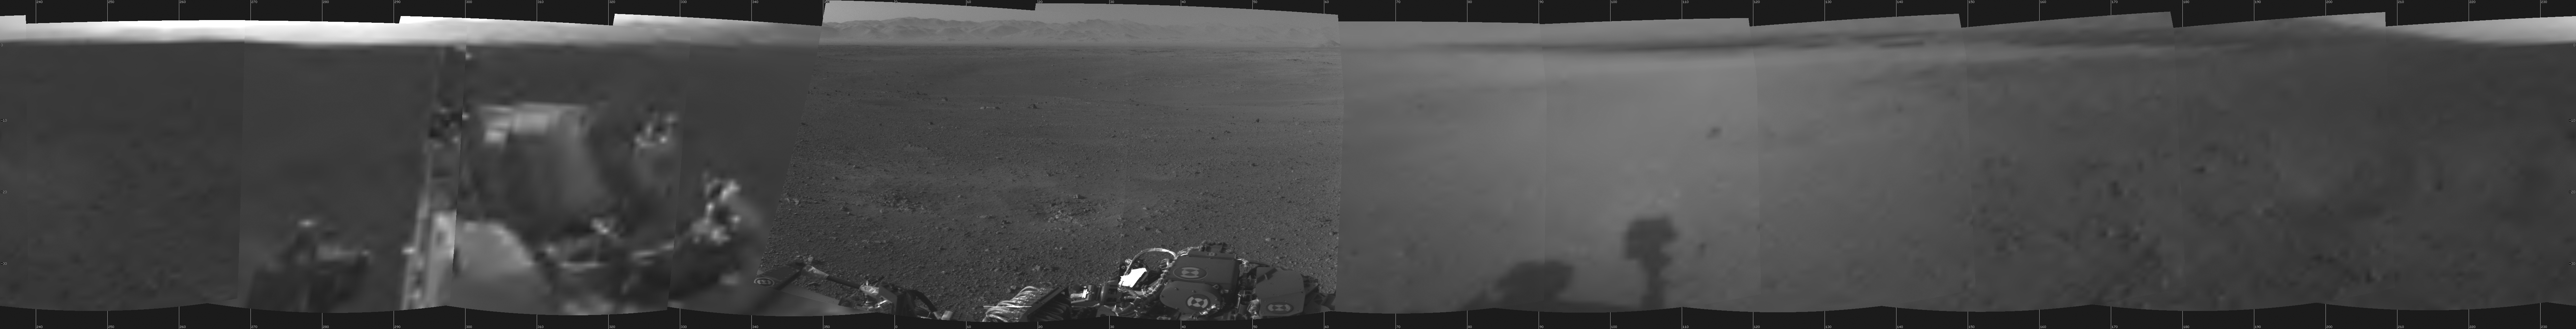

Curiosity Takes It All In

This is the first 360-degree panoramic view from NASA’s Curiosity rover, taken with the Navigation cameras. Most of the tiles are thumbnails, or small copies of the full-resolution images that have not been sent back to Earth yet. Two of the tiles near the center are full-resolution.

Mount Sharp is to the right, and the north Gale Crater rim can be seen at center. The rover’s body is in the foreground, with the shadow of its head, or mast, poking up to the right.

These images were acquired at 3:30pm on Mars, or the night of Aug. 7 PDT (early morning Aug. 8 EDT). Thumbnails are 64 by 64 pixels in size; and full-resolution images are 1024 by 1024 pixels.

Credit: NASA/JPL-Caltech